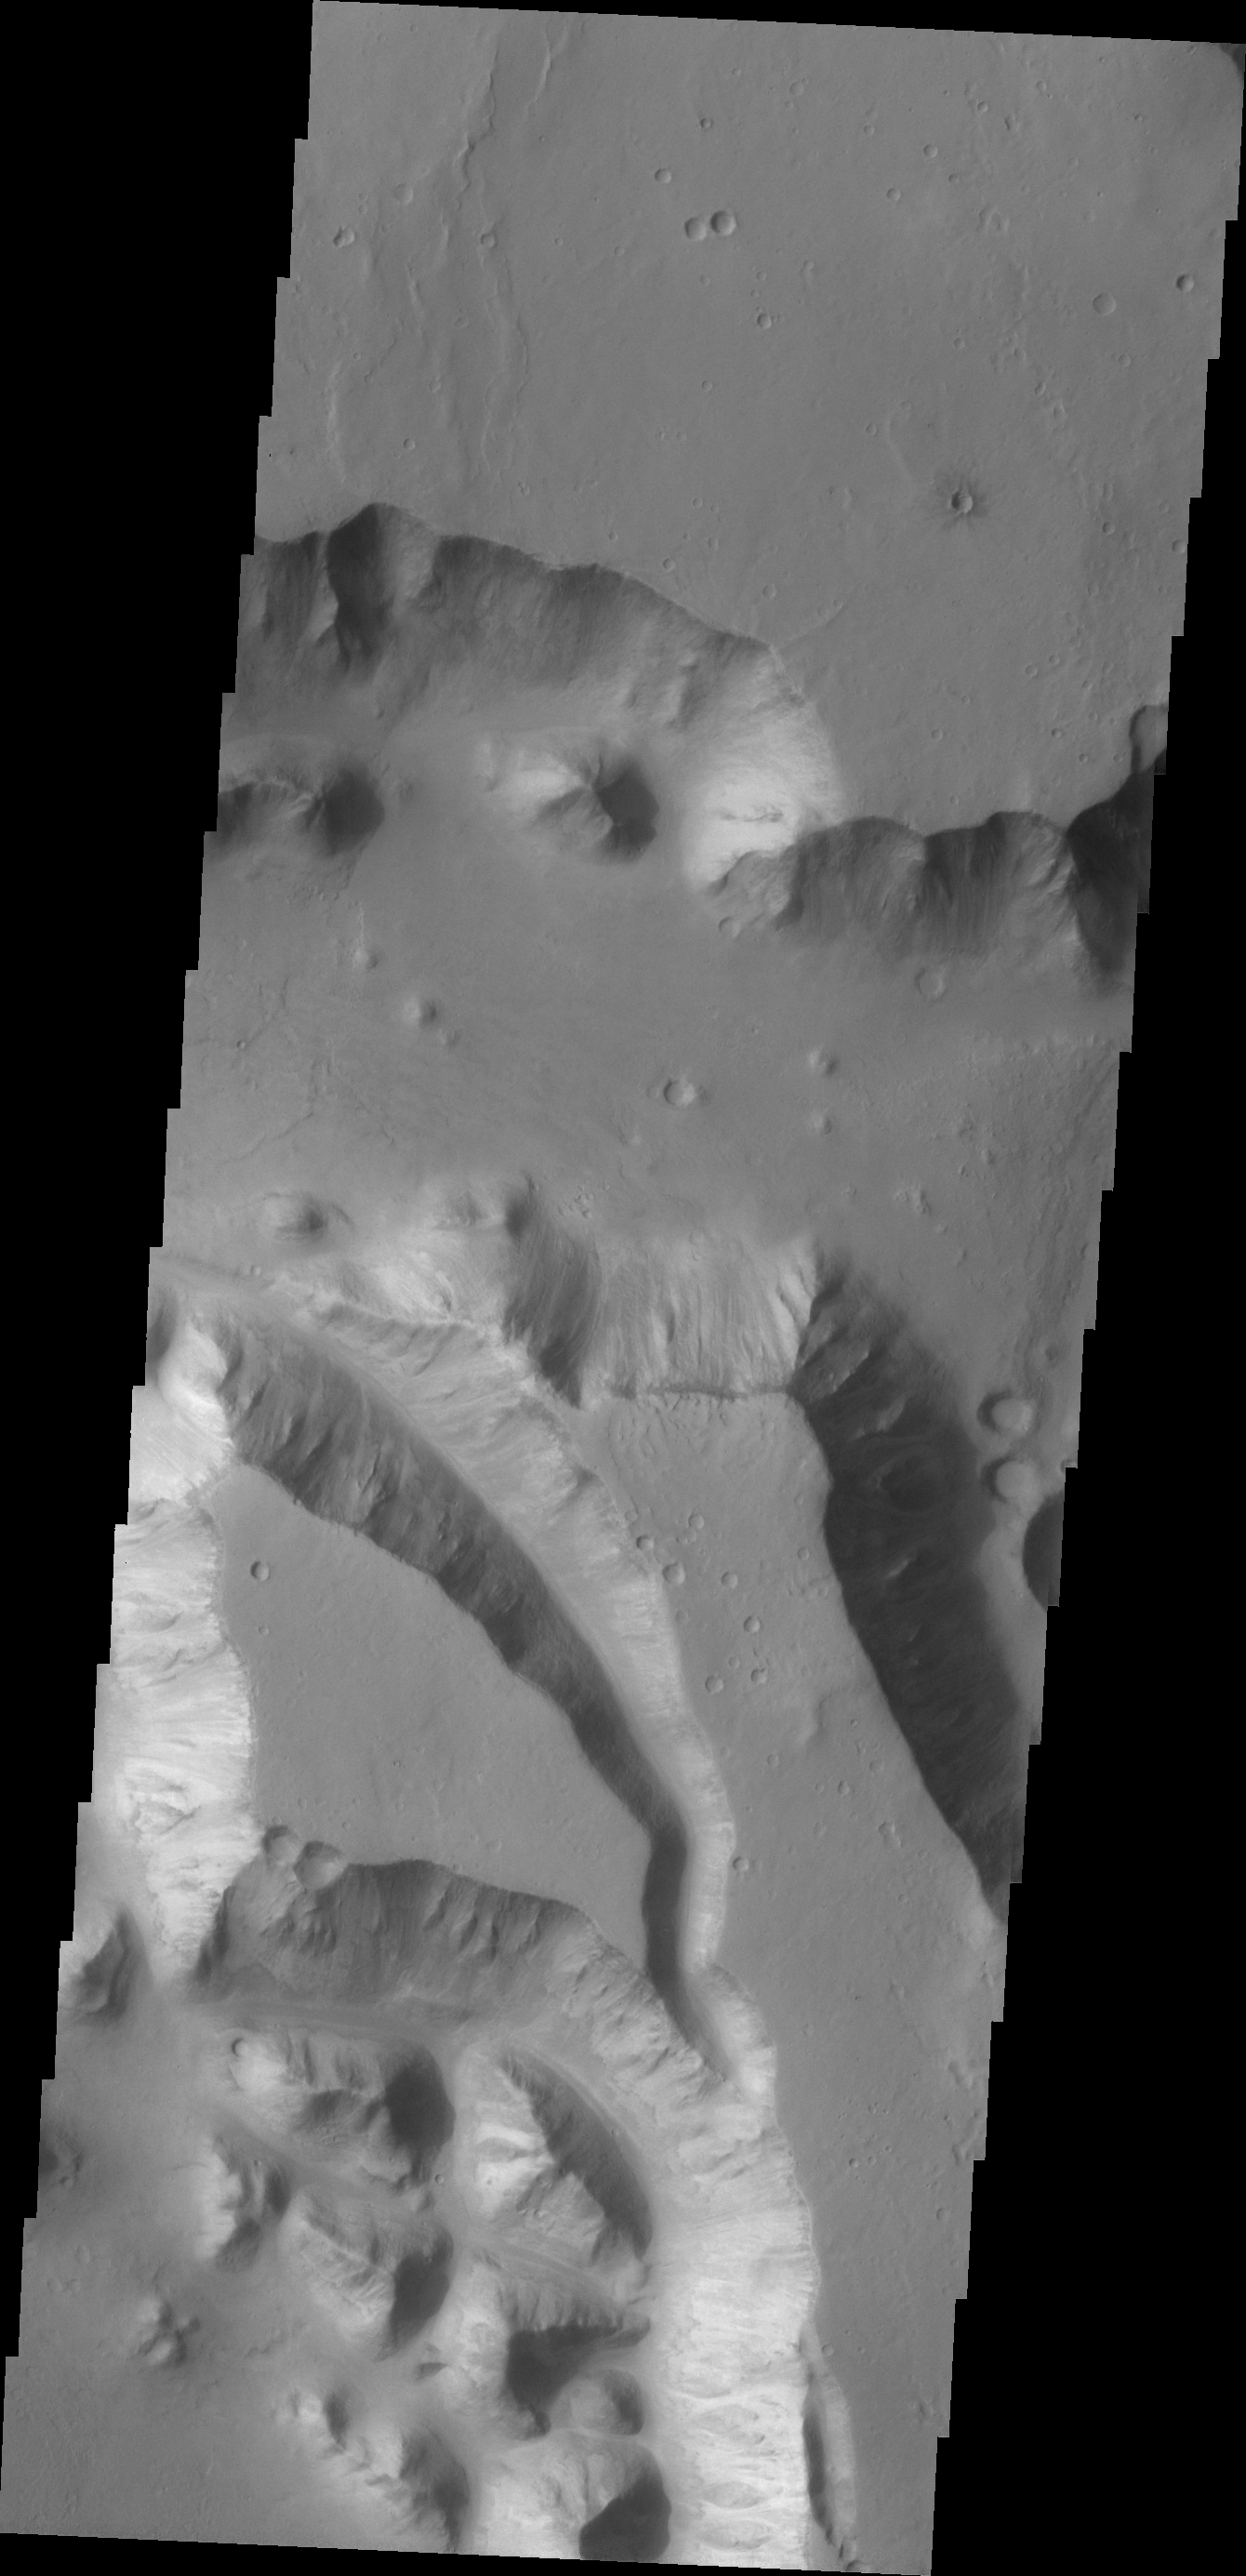

Mega Gully

A very large valley (mega gully) cuts through part of this mesa in Chryse Chaos.

Credit: NASA/JPL/ASU